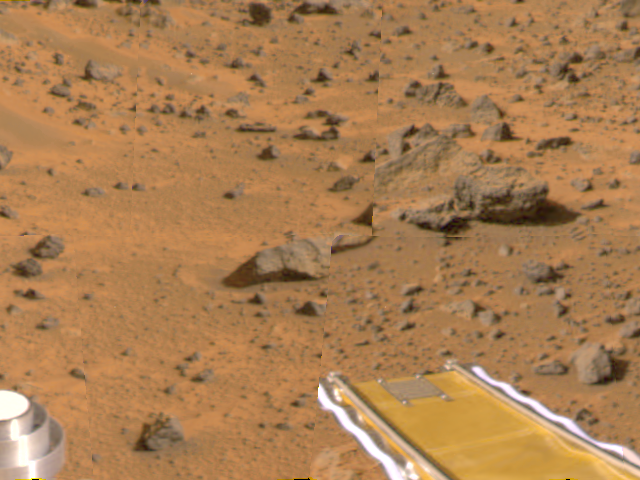

Forward Ramp Deploy

Mars Pathfinder’s forward rover ramp can be seen successfully unfurled in this color image, taken at the end of Sol 2 by the Imager for Mars Pathfinder (IMP). This ramp was not used for the deployment of the microrover Sojourner, which occurred at the end of Sol 2. When this image was taken, Sojourner was still latched to one of the lander’s petals, waiting for the command sequence that would execute its descent off of the lander’s petal. The image helped Pathfinder scientists determine whether to deploy the rover using the forward or backward ramps and the nature of the first rover traverse. The metallic object at lower left is part of the lander’s low-gain antenna. The square at the end of the ramp is one of the spacecraft’s magnetic targets.

Mars Pathfinder is the second in NASA’s Discovery program of low-cost spacecraft with highly focused science goals. The Jet Propulsion Laboratory, Pasadena, CA, developed and manages the Mars Pathfinder mission for NASA’s Office of Space Science, Washington, D.C. JPL is an operating division of the California Institute of Technology (Caltech). The Imager for Mars Pathfinder (IMP) was developed by the University of Arizona Lunar and Planetary Laboratory under contract to JPL. Peter Smith is the Principal Investigator.

Photojournal note: Sojourner spent 83 days of a planned seven-day mission exploring the Martian terrain, acquiring images, and taking chemical, atmospheric and other measurements. The final data transmission received from Pathfinder was at 10:23 UTC on September 27, 1997. Although mission managers tried to restore full communications during the following five months, the successful mission was terminated on March 10, 1998.

Credit: NASA/JPL